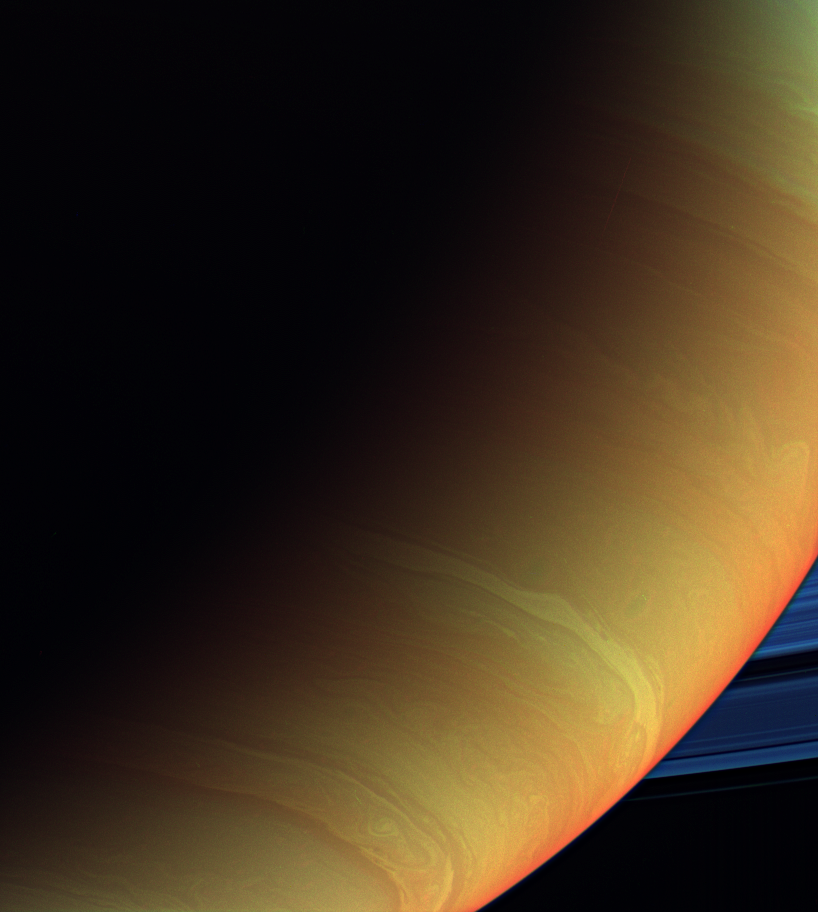

Saturnian Psychedelia

This psychedelic view of Saturn and its rings is a composite made from images taken with the Cassini spacecraft wide-angle camera using spectral filters sensitive to wavelengths of infrared light centered at 728, 752 and 890 nanometers.

Cassini acquired the view on Dec. 13, 2006 at a distance of approximately 822,000 kilometers (511,000 miles) from Saturn. Image scale is 46 kilometers (28 miles) per pixel.

The Cassini-Huygens mission is a cooperative project of NASA, the European Space Agency and the Italian Space Agency. The Jet Propulsion Laboratory, a division of the California Institute of Technology in Pasadena, manages the mission for NASA’s Science Mission Directorate, Washington, D.C. The Cassini orbiter and its two onboard cameras were designed, developed and assembled at JPL. The imaging operations center is based at the Space Science Institute in Boulder, Colo.

Credit: NASA/JPL/Space Science Institute